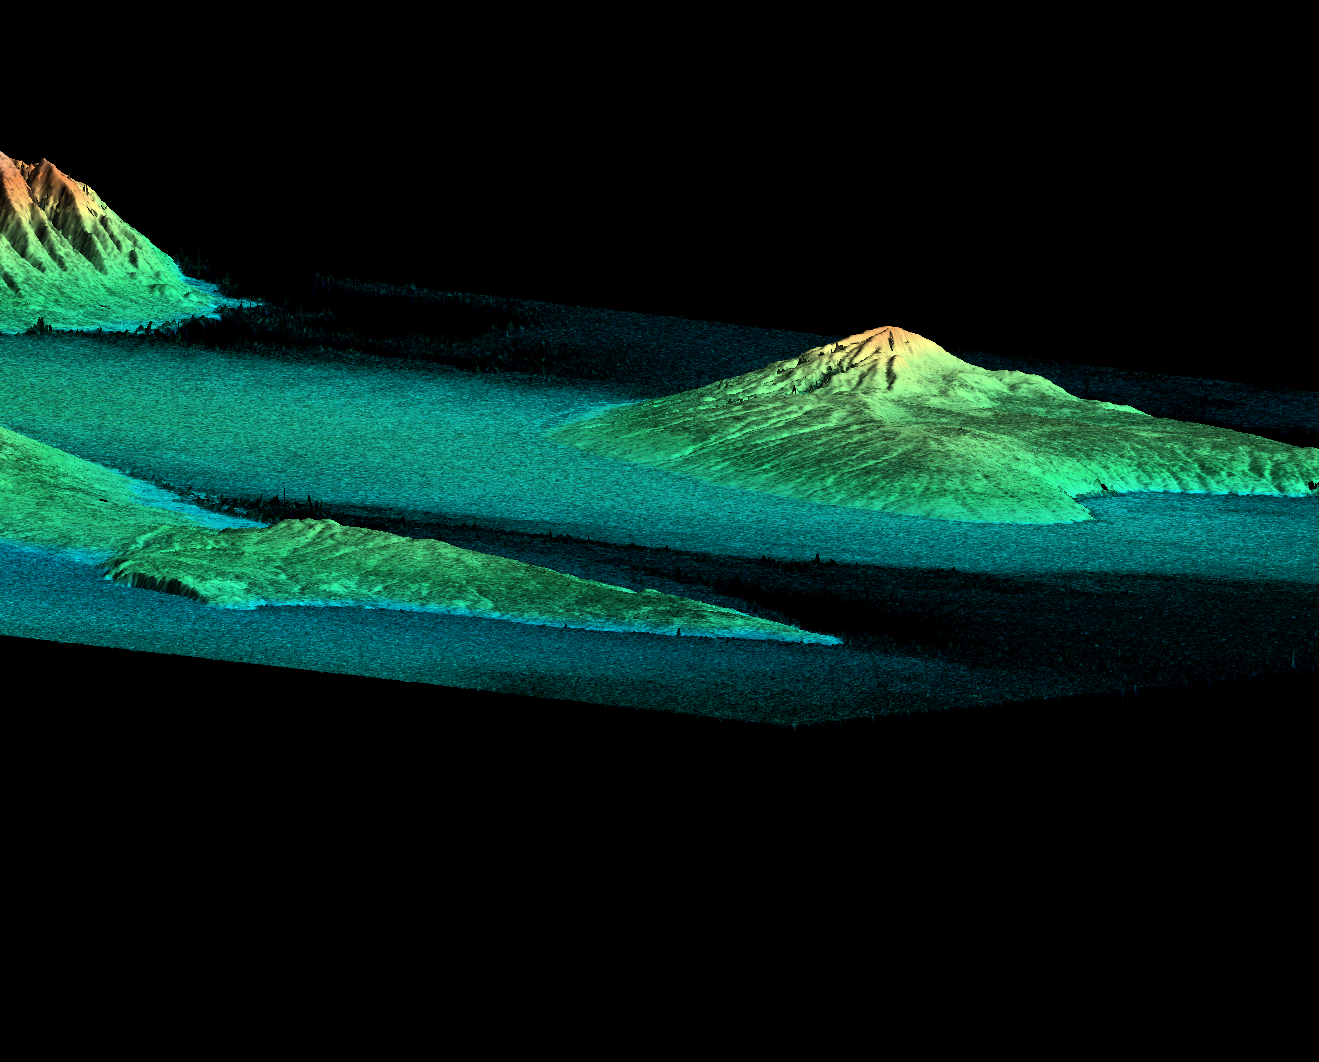

Perspective View, Radar Image, Color as Height, Molokai, Lanai and Maui, Hawaii

This perspective view shows three Hawaiian islands: Molokai (lower left), Lanai (right), and the northwest tip of Maui (upper left). Data such as these will be useful for studying the history of volcanic activity on these now extinct volcanoes. SRTM data also will help local officials evaluate and mitigate natural hazards for islands throughout the Pacific. For example, improved elevation data will make it easier for communities to plan for tsunamis (tidal waves generated by earthquakes around the perimeter of the Pacific) by helping them identify evacuation routes and areas prone to flooding.

This perspective view combines two types of data from the Shuttle Radar Topography Mission. The image brightness corresponds to the strength of the radar signal reflected from the ground, while colors show the elevation as measured by SRTM. Colors range from blue at the lowest elevations to white at the highest elevations. This image contains 1800 meters (5900 feet) of total relief.

The Shuttle Radar Topography Mission (SRTM), launched on February 11, 2000, uses the same radar instrument that comprised the Spaceborne Imaging Radar-C/X-Band Synthetic Aperture Radar (SIR-C/X-SAR) that flew twice on the Space Shuttle Endeavour in 1994. The mission is designed to collect three-dimensional measurements of the Earth’s surface. To collect the 3-D data, engineers added a 60-meter-long (200-foot) mast, an additional C-band imaging antenna and improved tracking and navigation devices. The mission is a cooperative project between the National Aeronautics and Space Administration (NASA), the National Imagery and Mapping Agency (NIMA) and the German (DLR) and Italian (ASI) space agencies. It is managed by NASA’s Jet Propulsion Laboratory, Pasadena, CA, for NASA’s Earth Science Enterprise,Washington, DC.

Size: 60 by 70 kilometers (37 by 43 miles)
Location: 20.8 deg. North lat., 156.7 deg. West lon.
Orientation: Looking southeast
Original Data Resolution: 30 meters (99 feet)
Date Acquired: February 18, 2000

Credit: NASA/JPL/NIMA